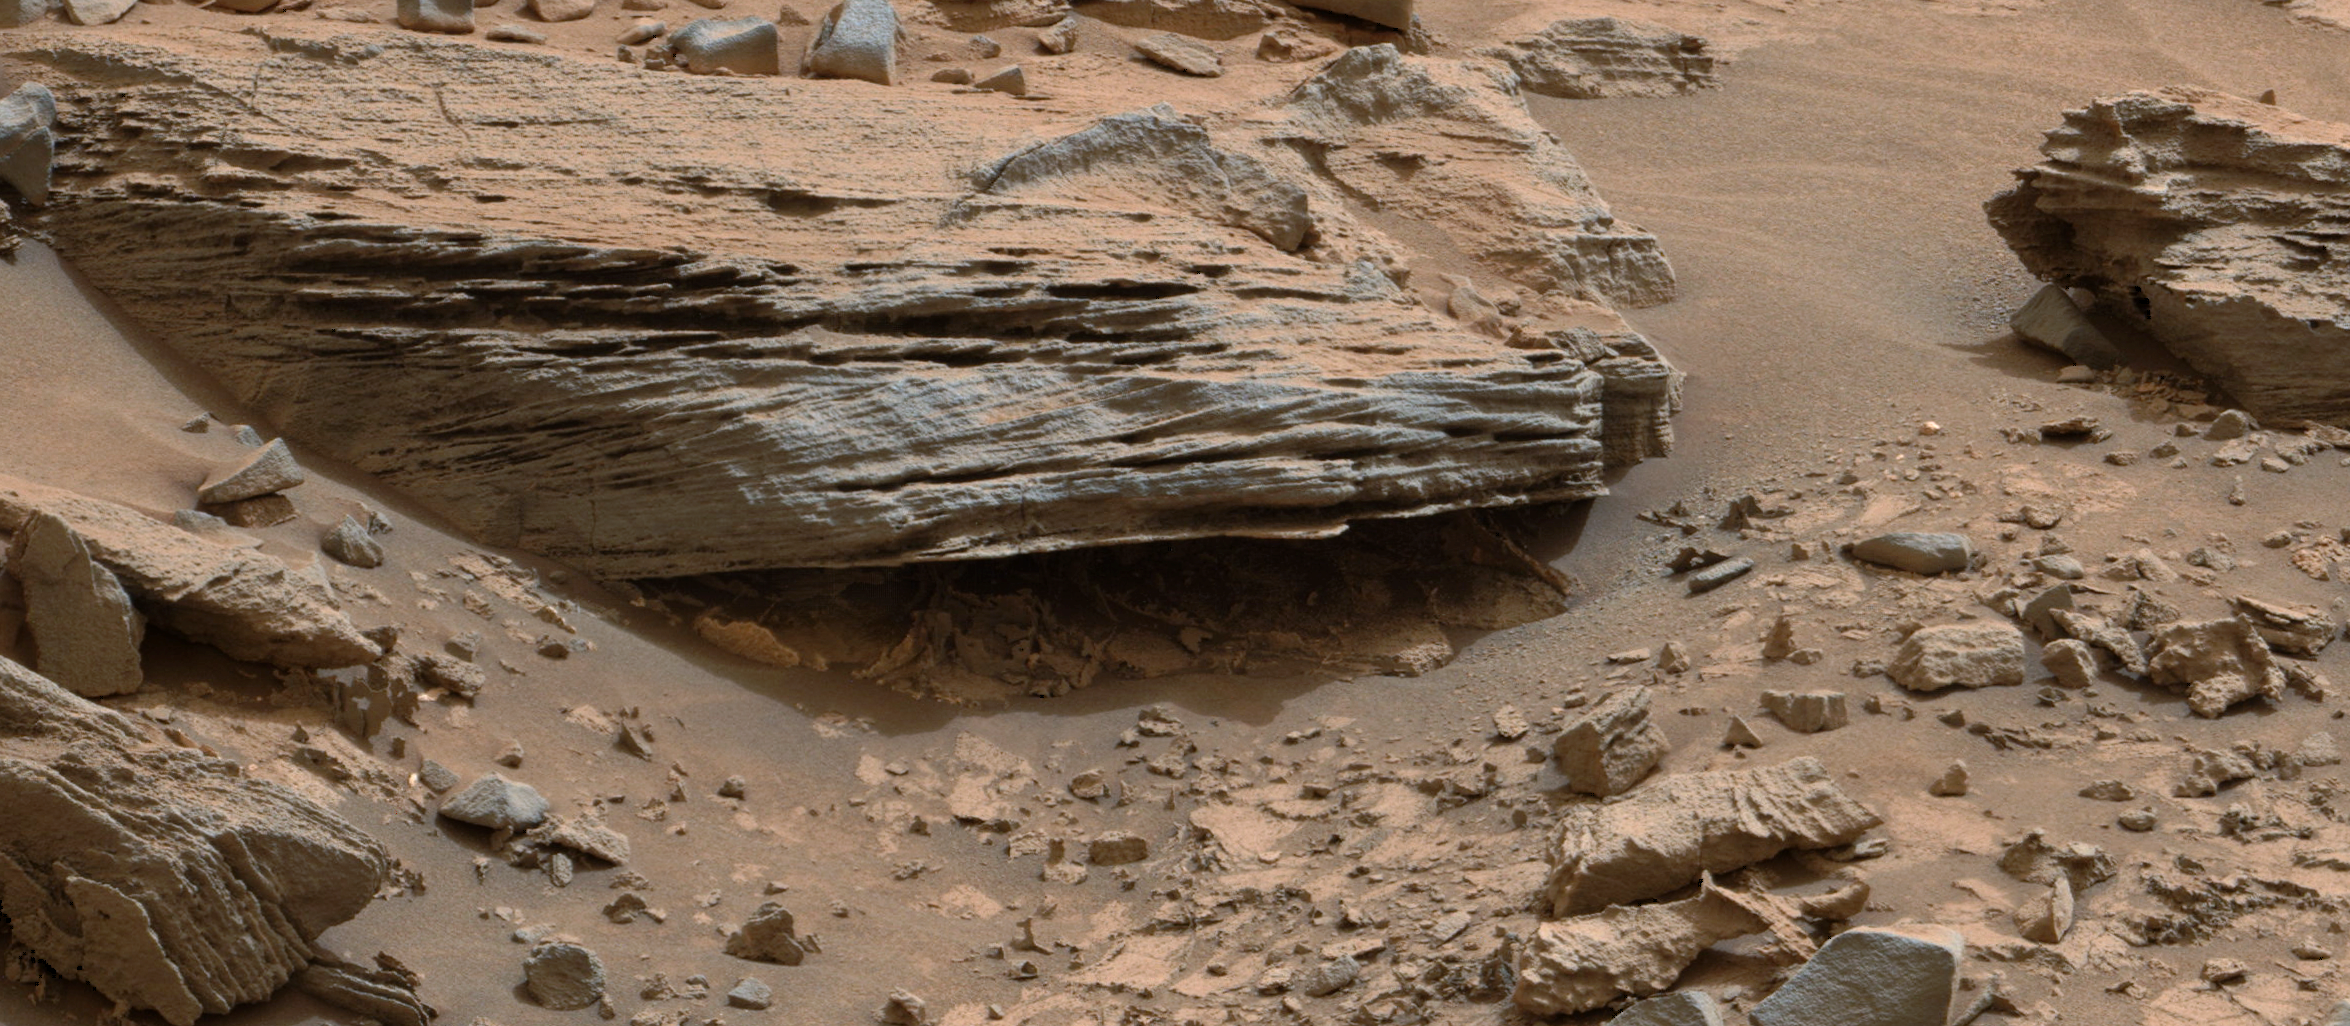

Martian Rock’s Evidence of Lake Currents

Figure 1

Cross-bedding seen in the layers of this Martian rock is evidence of movement of water recorded by waves or ripples of loose sediment the water passed over.

This image was acquired by the Mast Camera (Mastcam) on NASA’s Curiosity Mars rover, at a target called “Whale Rock” in the basal geological unit of Mount Sharp. The Mastcam’s left-eye camera took it during the 796th Martian day, or sol, of Curiosity’s work on Mars (Nov. 2, 2014).

The color has been approximately white-balanced to resemble how the scene would appear under daytime lighting conditions on Earth. Figure 1 is a cropped version with a superimposed scale bar of 30 centimeters (about 12 inches) just beneath cross-bedding, which is evident in the layers at angles to each other.

This example of cross-bedding shows evidence of small “climbing” ripples that migrate on top of each other (just above “10” in scale bar of Figure1). This suggests currents of water entered into a lake basin, possibly flowing down the front of a delta, and then spread out across the lake floor, slowing down, and depositing sediment.

The location of Whale Rock within the “Pahrump Hills” outcrop in the Murray formation at the base of Mount Sharp is indicated on an earlier Mastcam view at PIA19039.

NASA’s Jet Propulsion Laboratory, a division of the California Institute of Technology, Pasadena, manages the Mars Science Laboratory Project for NASA’s Science Mission Directorate, Washington. JPL designed and built the project’s Curiosity rover. Malin Space Science Systems, San Diego, built and operates the rover’s Mastcam.

Credit: NASA/JPL-Caltech/MSSS